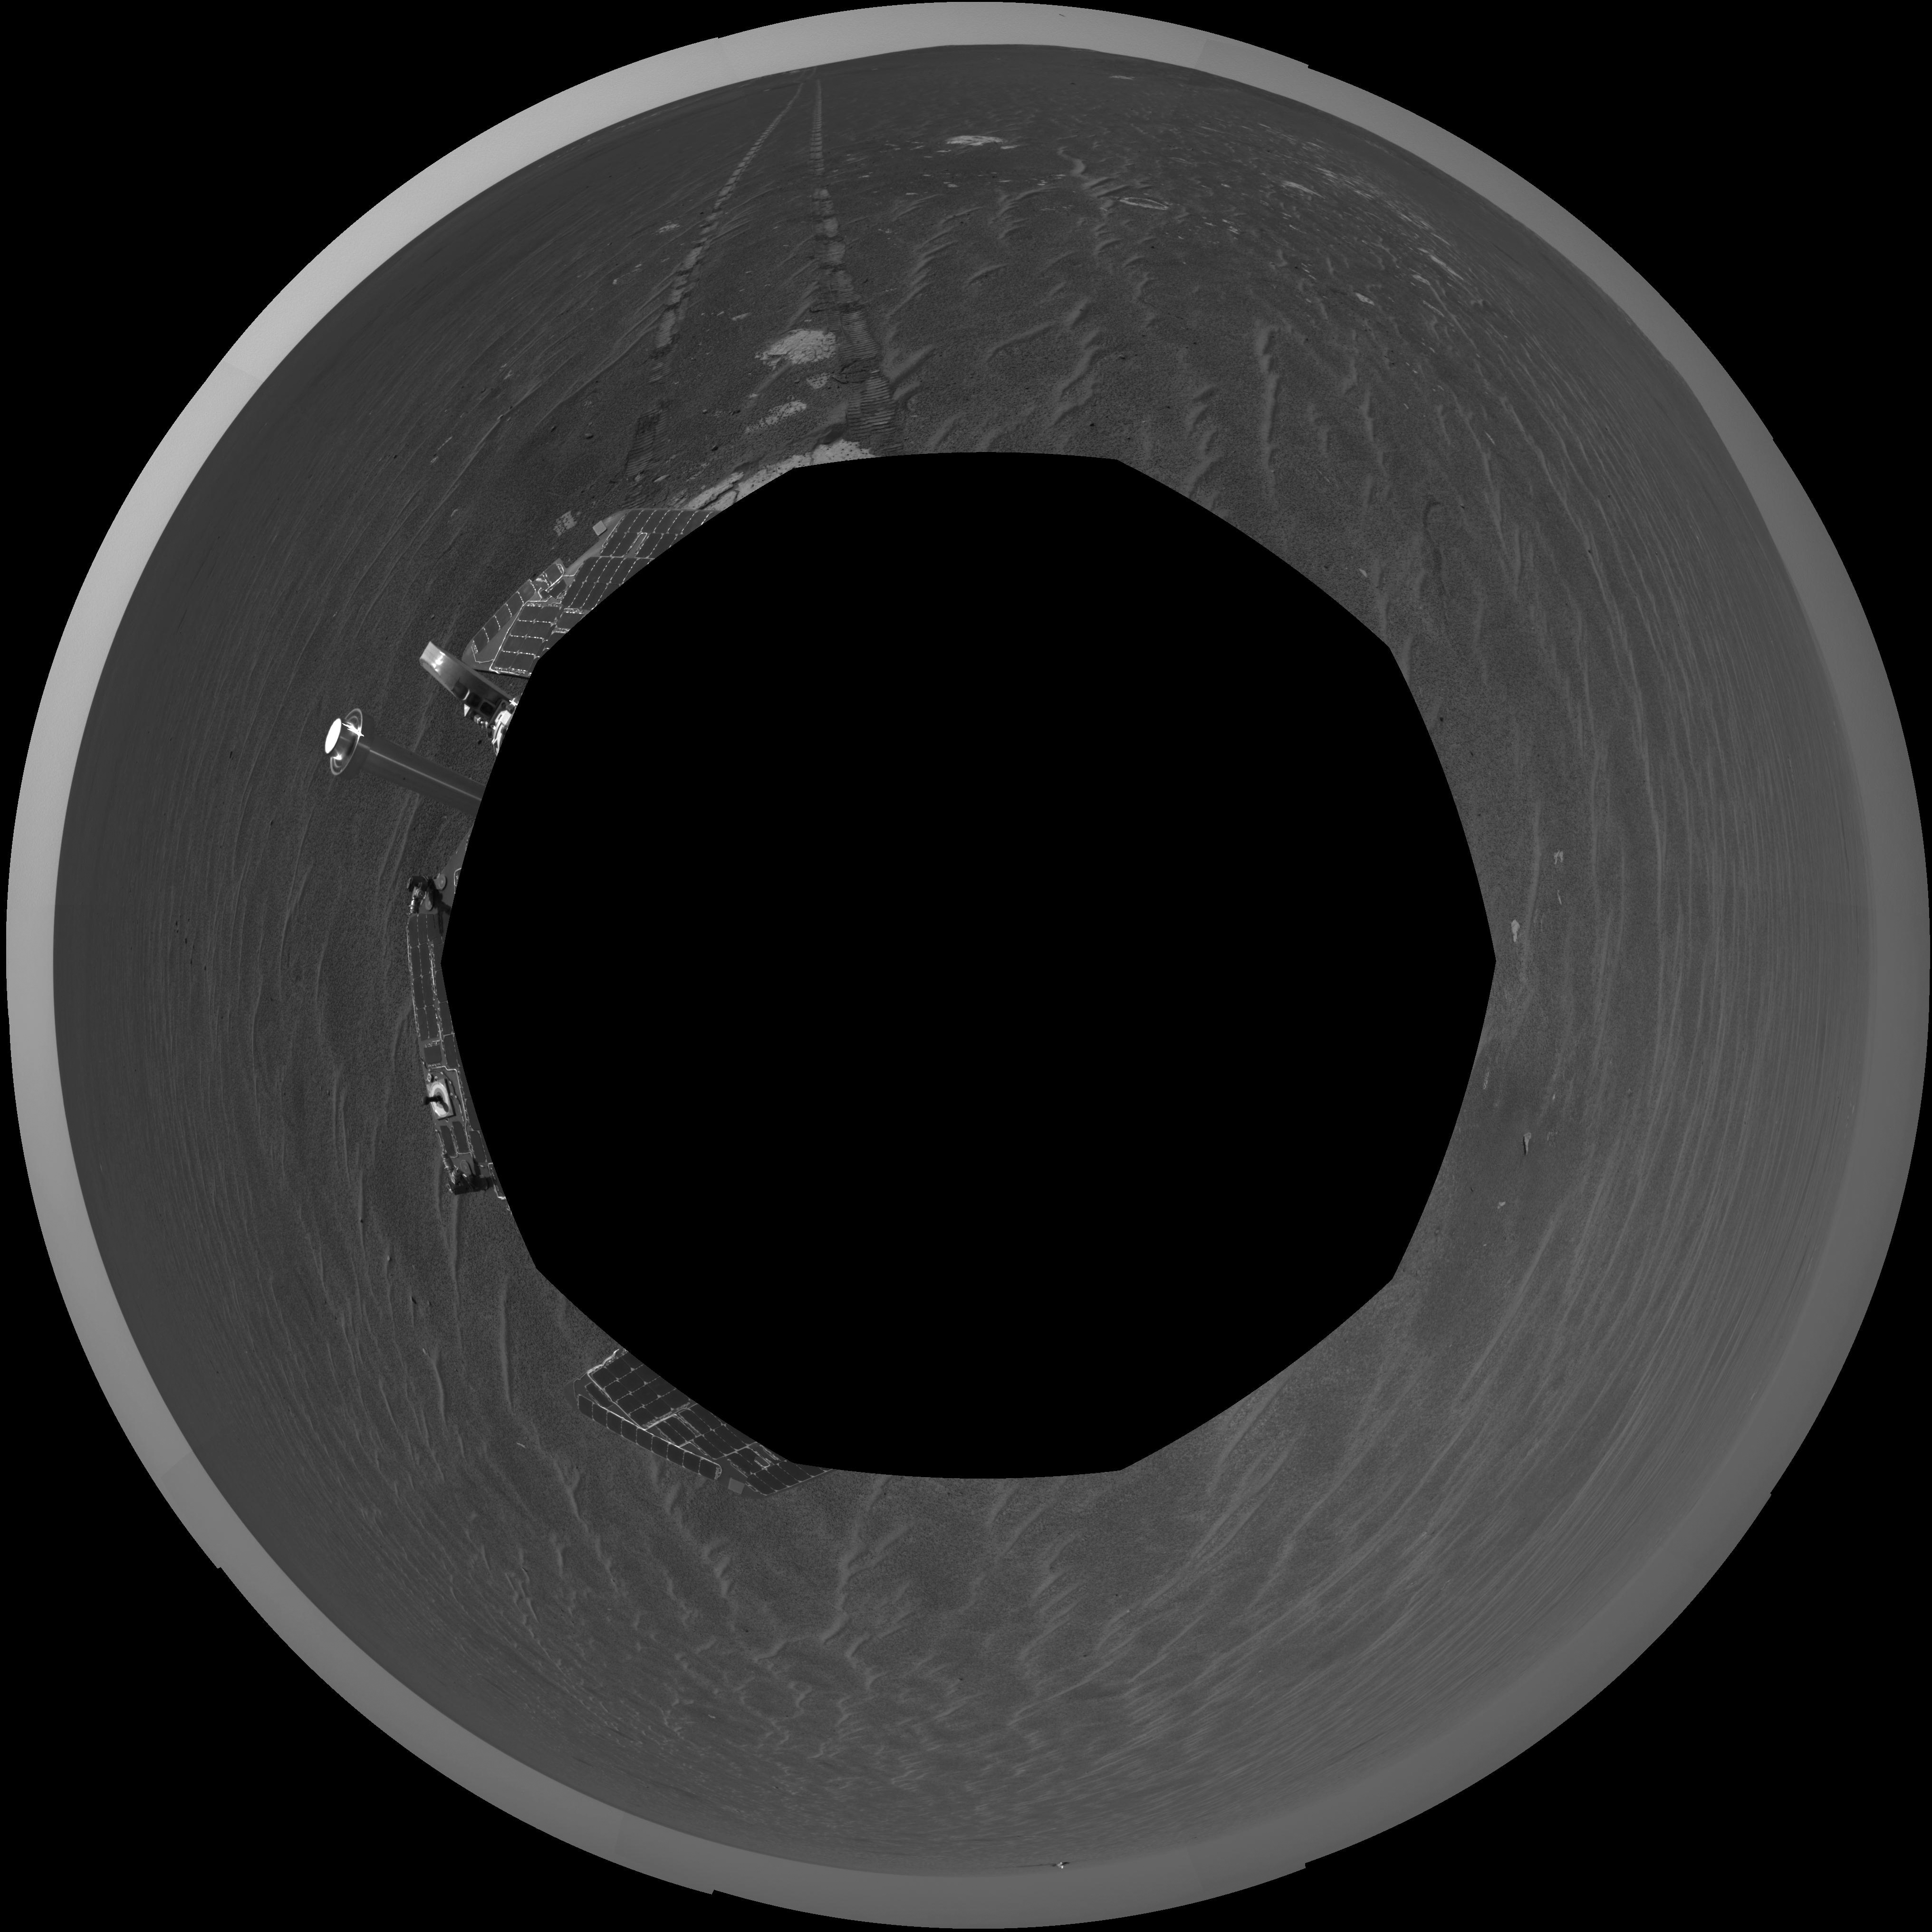

Opportunity’s View After Sol 321 Drive (Polar)

NASA’s Mars Exploration Rover Opportunity was on its way from “Endurance Crater” toward the spacecraft’s jettisoned heat shield when the navigation camera took the images combined into this 360-degree panorama. Opportunity drove 60 meters (197 feet) on its 321st martian day, or sol (Dec. 18, 2004). These images were taken later that sol and on the following sol. The rover had spent 181 sols inside the crater. This view is presented in a polar projection without seam correction.

Credit: NASA/JPL